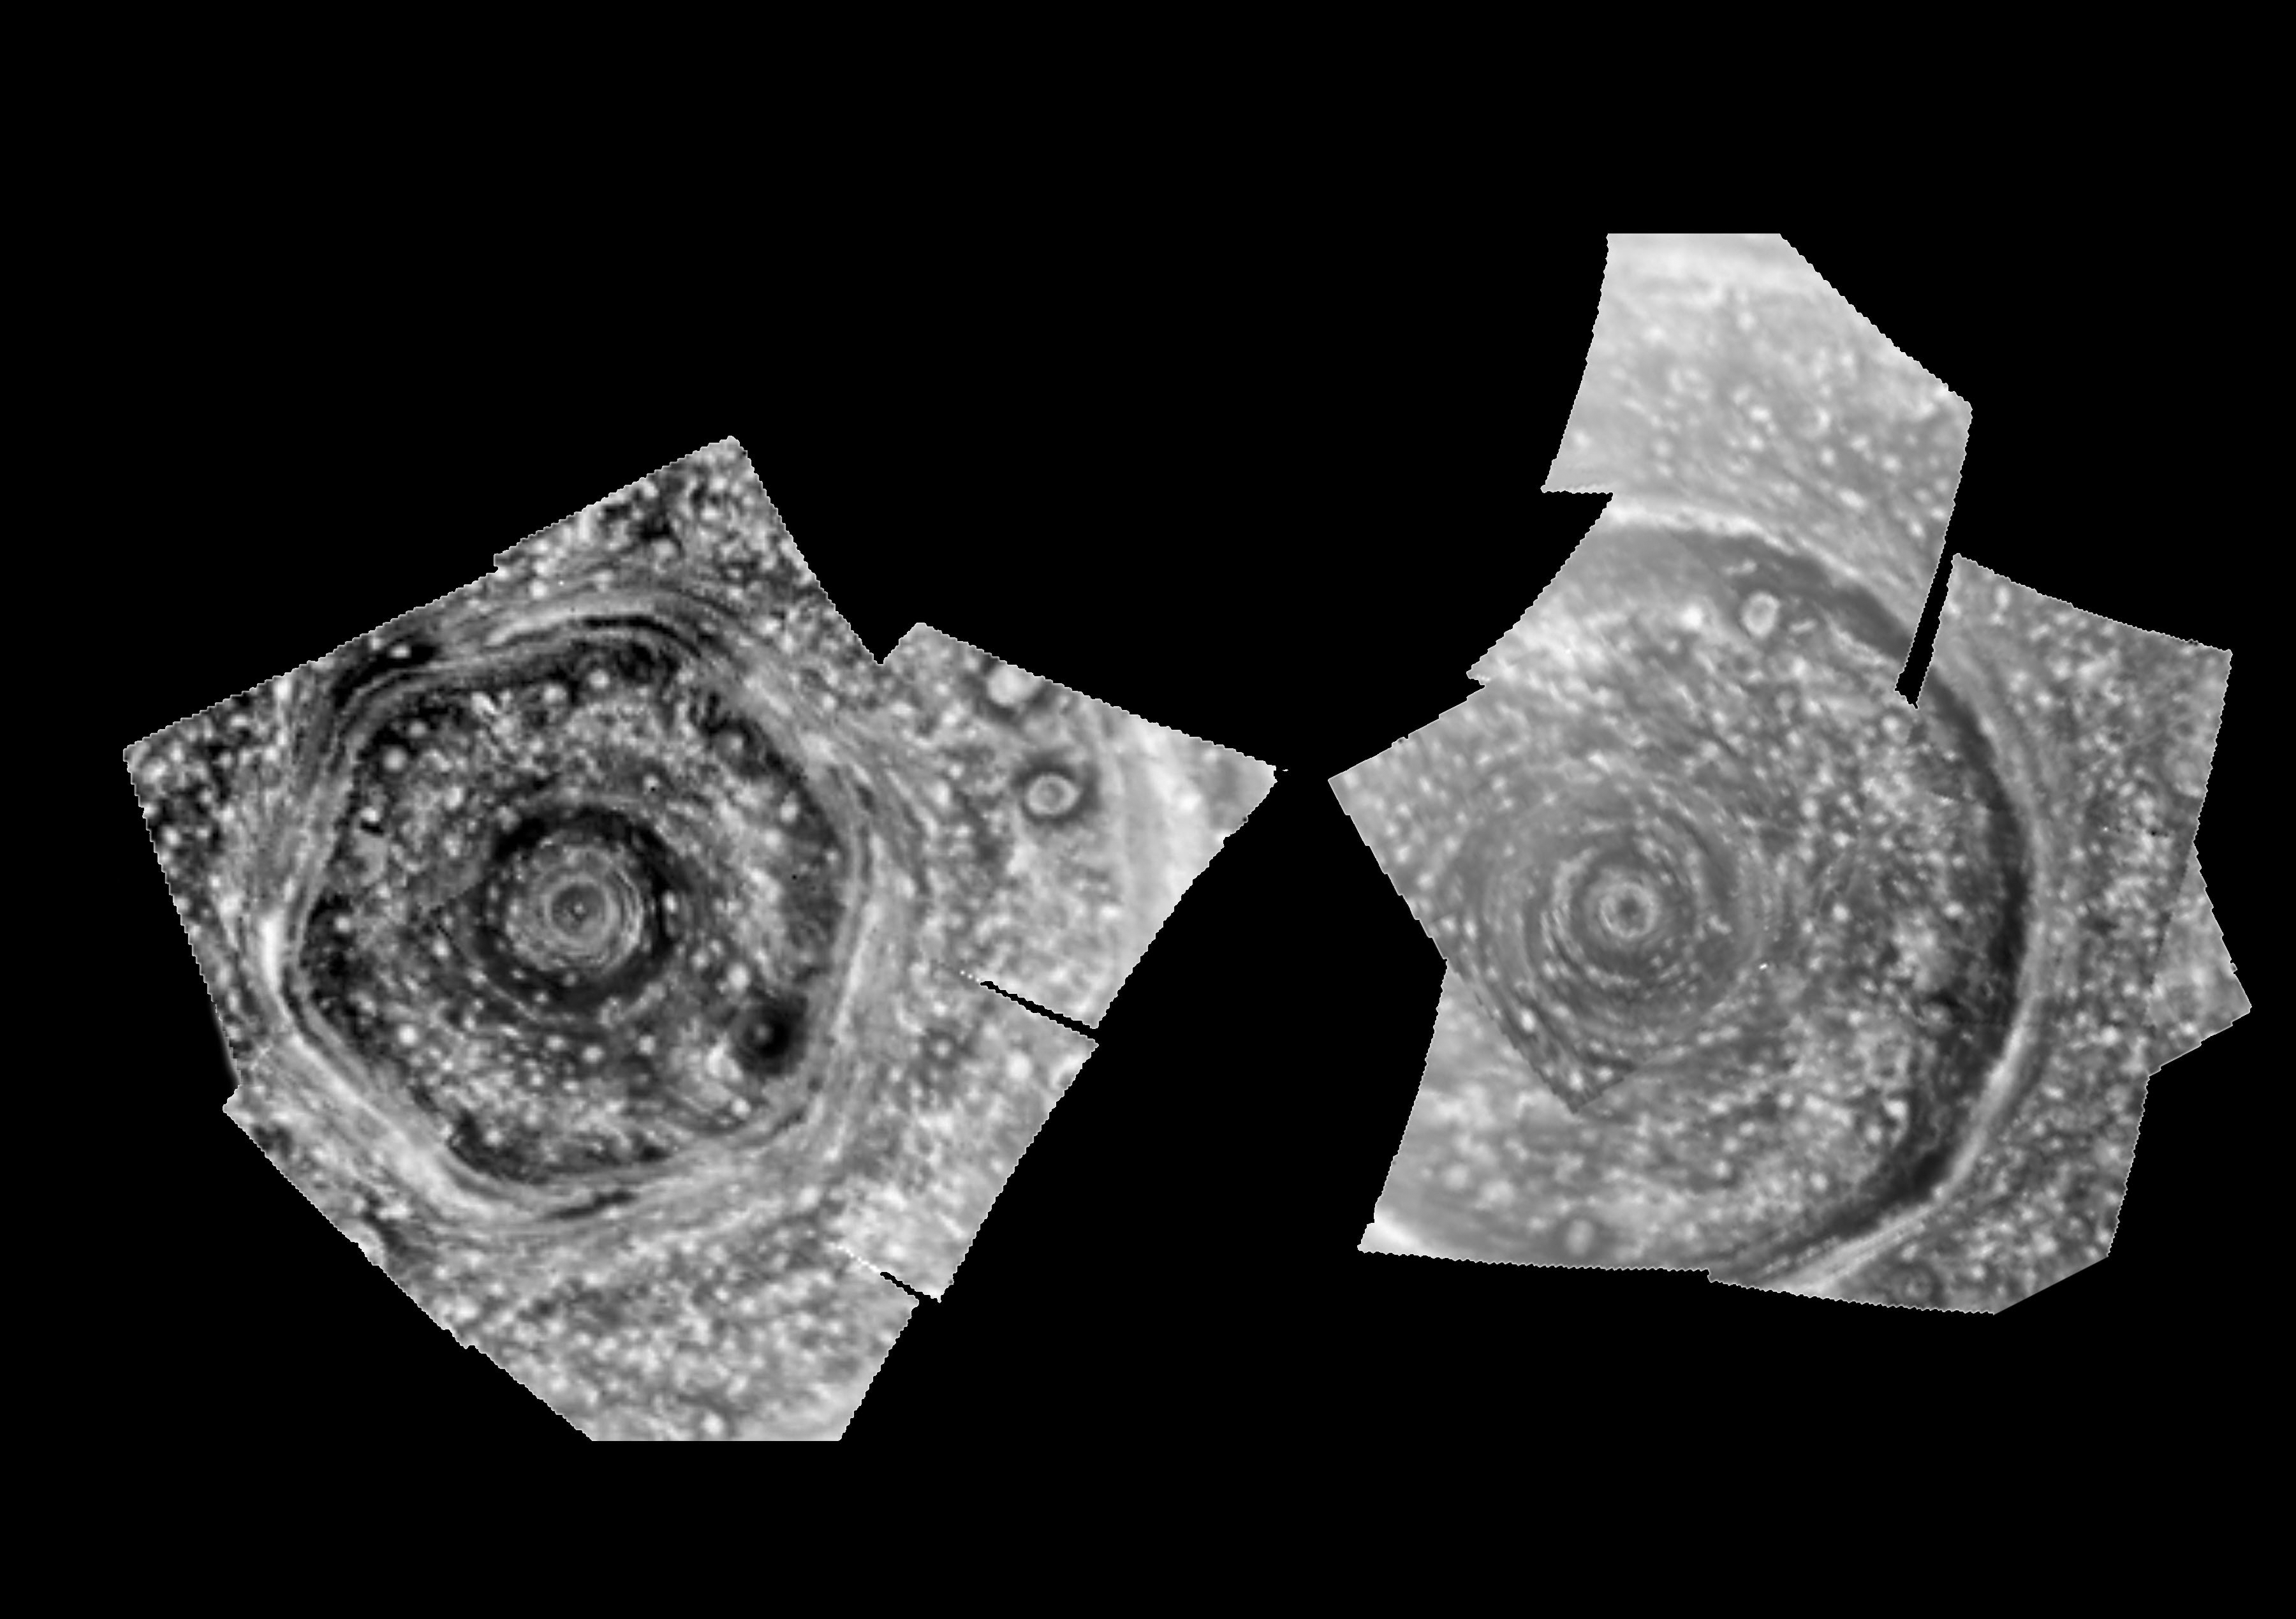

Infrared Images of Saturn’s Poles

Annotated Version

This is a side-by-side view of large cyclones at both poles of Saturn obtained by the visual and infrared mapping spectrometer onboard the Cassini spacecraft.

These high-spatial-resolution polar orthographic projections of the north (left) and south (right) polar regions show rings of clouds and hazes circling the poles, as observed in the near-infrared at a wavelength of 5 micron, some seven times the reddest wavelength observed by the human eye. The resolution is 200 kilometers (149 miles) per pixel.

The left image is the first detailed image of Saturn’s entire north polar region ever obtained. The movie covers a six-hour period at close range, as close as 240,000 kilometers (149,000 miles) above the clouds from a nearly-overhead viewpoint. Winds reach over 150 meters per second (325 miles per hour) at 88.3 degrees south latitude, just outside the first bright ring nearest the pole. The pole itself is covered by a small cloud some 600 kilometers (about 375 miles) wide. The cyclone reaches out some 12,000 kilometers (7,500 miles) from the pole, bordered by the hexagon. This hexagon is populated by fast-moving clouds which also reach speeds of over 500 kilometers per hour (300 miles per hour).

The south pole image (right), acquired just a few hours after the north polar image also shows a polar cyclone, complete with a central eye clear of clouds. This cyclone extends out some 15,000 kilometers (9,000 miles) from the pole.

At both poles, the discrete, circular and oblong clouds dotting the image are likely convective upwelling originating deep inside the planet, which help to power the cyclones. These views show clouds throughout the atmosphere, down to as deep as 125 kilometers (78 miles) below the haze. Many of the features seen are thought to be deep-level clouds of ammonia-hydrosulfide, which form at these levels and rise to higher altitudes in convective updrafts.

Normally, Saturn’s internal glow illuminates Saturn’s deep clouds from below, thus rendering the clouds in silhouette against this background glow. In these images, the contrast has been reversed so as to make the clouds appear more like they would look if seen in reflected sunlight. The original images obtained by infrared spectrometer show the clouds as dark features against the internal glow. The grid shows planeticentric latitudes. In this polar orthographic projection, 0 degrees longitude is toward the top, 90 degrees west longitude to the right, etc, based on the longitude system established by Voyager.

These images were obtained on June 15, 2008 (left) and June 16, 2008 (right) from distances of 602,000 kilometers (374,000 miles) and 652,000 kilometers (405,000 miles) above the clouds, respectively, and a sub-spacecraft planetocentric latitude of 73 degrees north (left) and 48 degrees south (right).

The Cassini-Huygens mission is a cooperative project of NASA, the European Space Agency and the Italian Space Agency. The Jet Propulsion Laboratory, a division of the California Institute of Technology in Pasadena, manages the mission for NASA’s Science Mission Directorate, Washington, D.C. The Cassini orbiter was designed, developed and assembled at JPL. The Visual and Infrared Mapping Spectrometer team is based at the University of Arizona.

Credit: NASA/JPL/University of Arizona